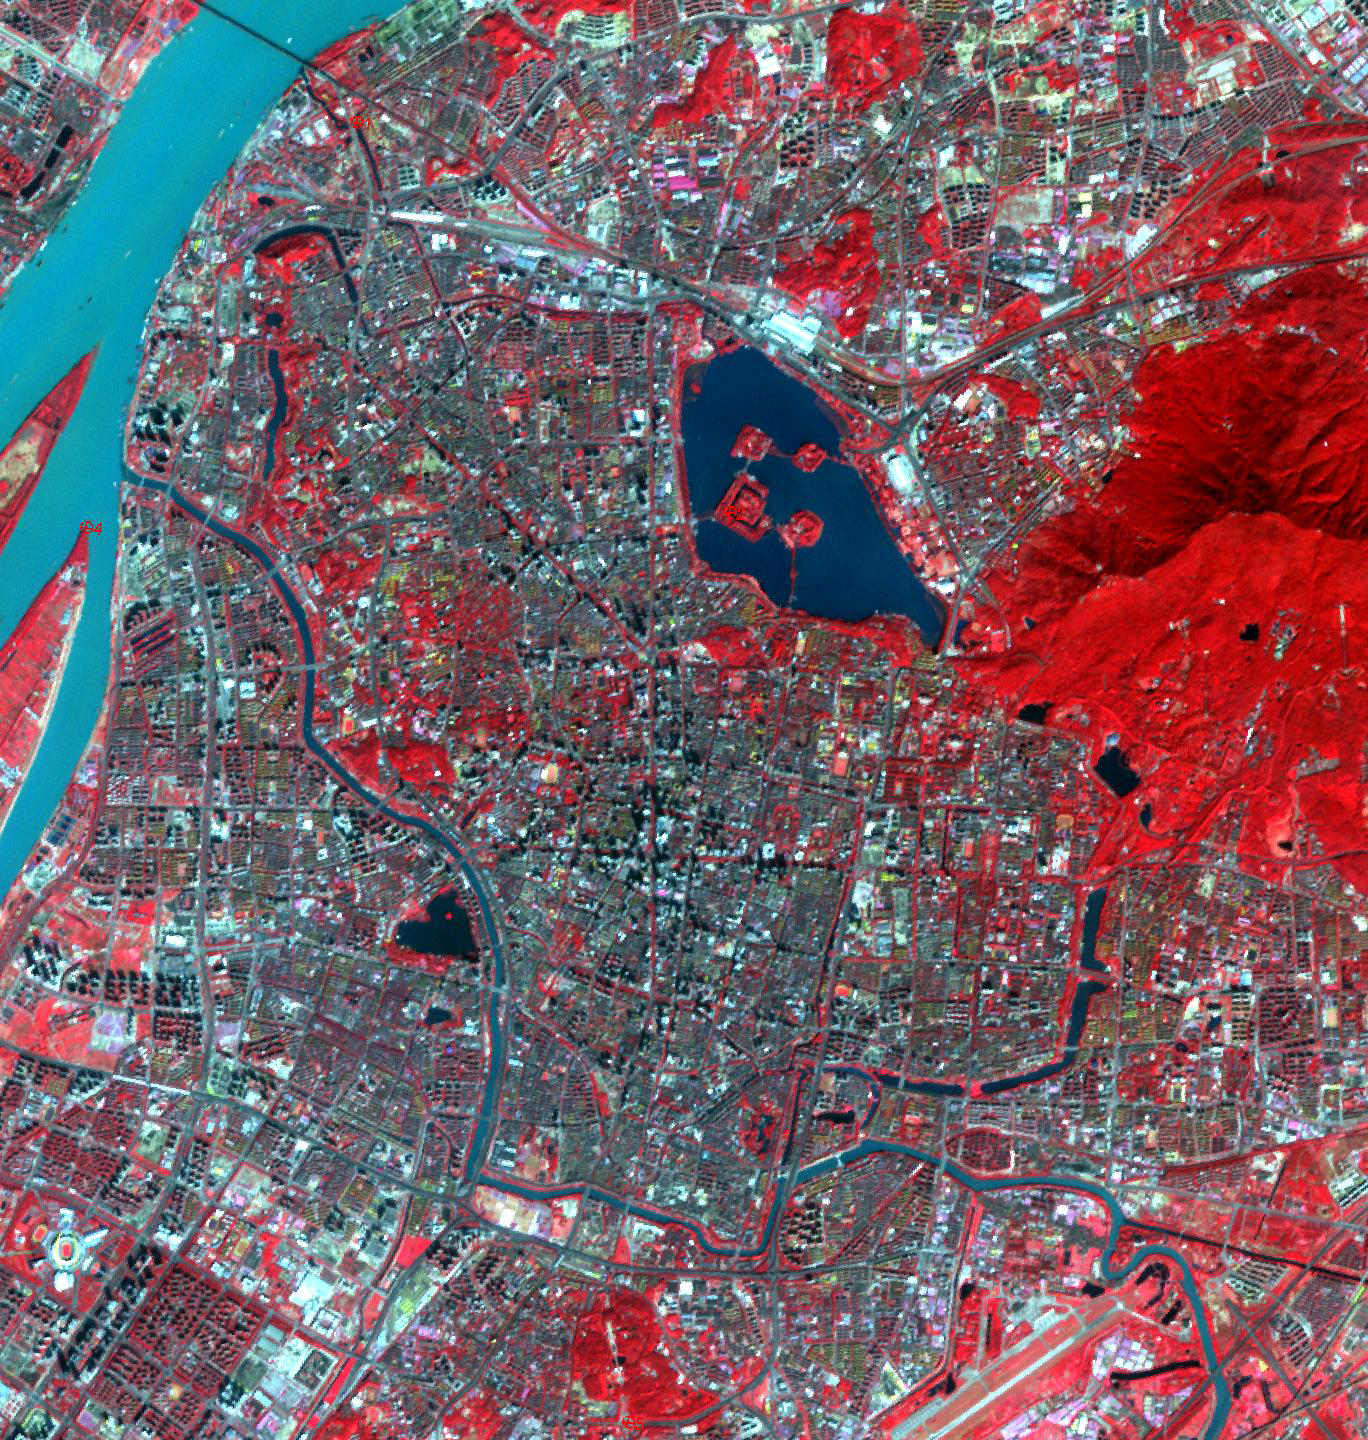

Nanjing, China City Walls

The largest city wall in the world is in Nanjing, China. It was built between 1366 and 1386 by the Ming Dynasty Emperor Zhu Yuangzhang to enclose and fortify his capital city. The wall is over 33 km long, is constructed from 350 million bricks, and is 14 meters wide, and 14-20 meters high. Its 13 massive gates today have been restored and house museums telling the story of the city of Nanjing. The ASTER image was acquired October 25, 2014, covers an area of 20.5 by 21.6 kilometers, and is located at 32.1 degrees north and 118.7 degrees east.

With its 14 spectral bands from the visible to the thermal infrared wavelength region and its high spatial resolution of about 50 to 300 feet (15 to 90 meters), ASTER images Earth to map and monitor the changing surface of our planet. ASTER is one of five Earth-observing instruments launched Dec. 18, 1999, on Terra. The instrument was built by Japan’s Ministry of Economy, Trade and Industry. A joint U.S./Japan science team is responsible for validation and calibration of the instrument and data products.

The broad spectral coverage and high spectral resolution of ASTER provides scientists in numerous disciplines with critical information for surface mapping and monitoring of dynamic conditions and temporal change. Example applications are monitoring glacial advances and retreats; monitoring potentially active volcanoes; identifying crop stress; determining cloud morphology and physical properties; wetlands evaluation; thermal pollution monitoring; coral reef degradation; surface temperature mapping of soils and geology; and measuring surface heat balance.

The U.S. science team is located at NASA’s Jet Propulsion Laboratory in Pasadena, Calif. The Terra mission is part of NASA’s Science Mission Directorate, Washington.

Credit: NASA/METI/AIST/Japan Space Systems, and U.S./Japan ASTER Science Team